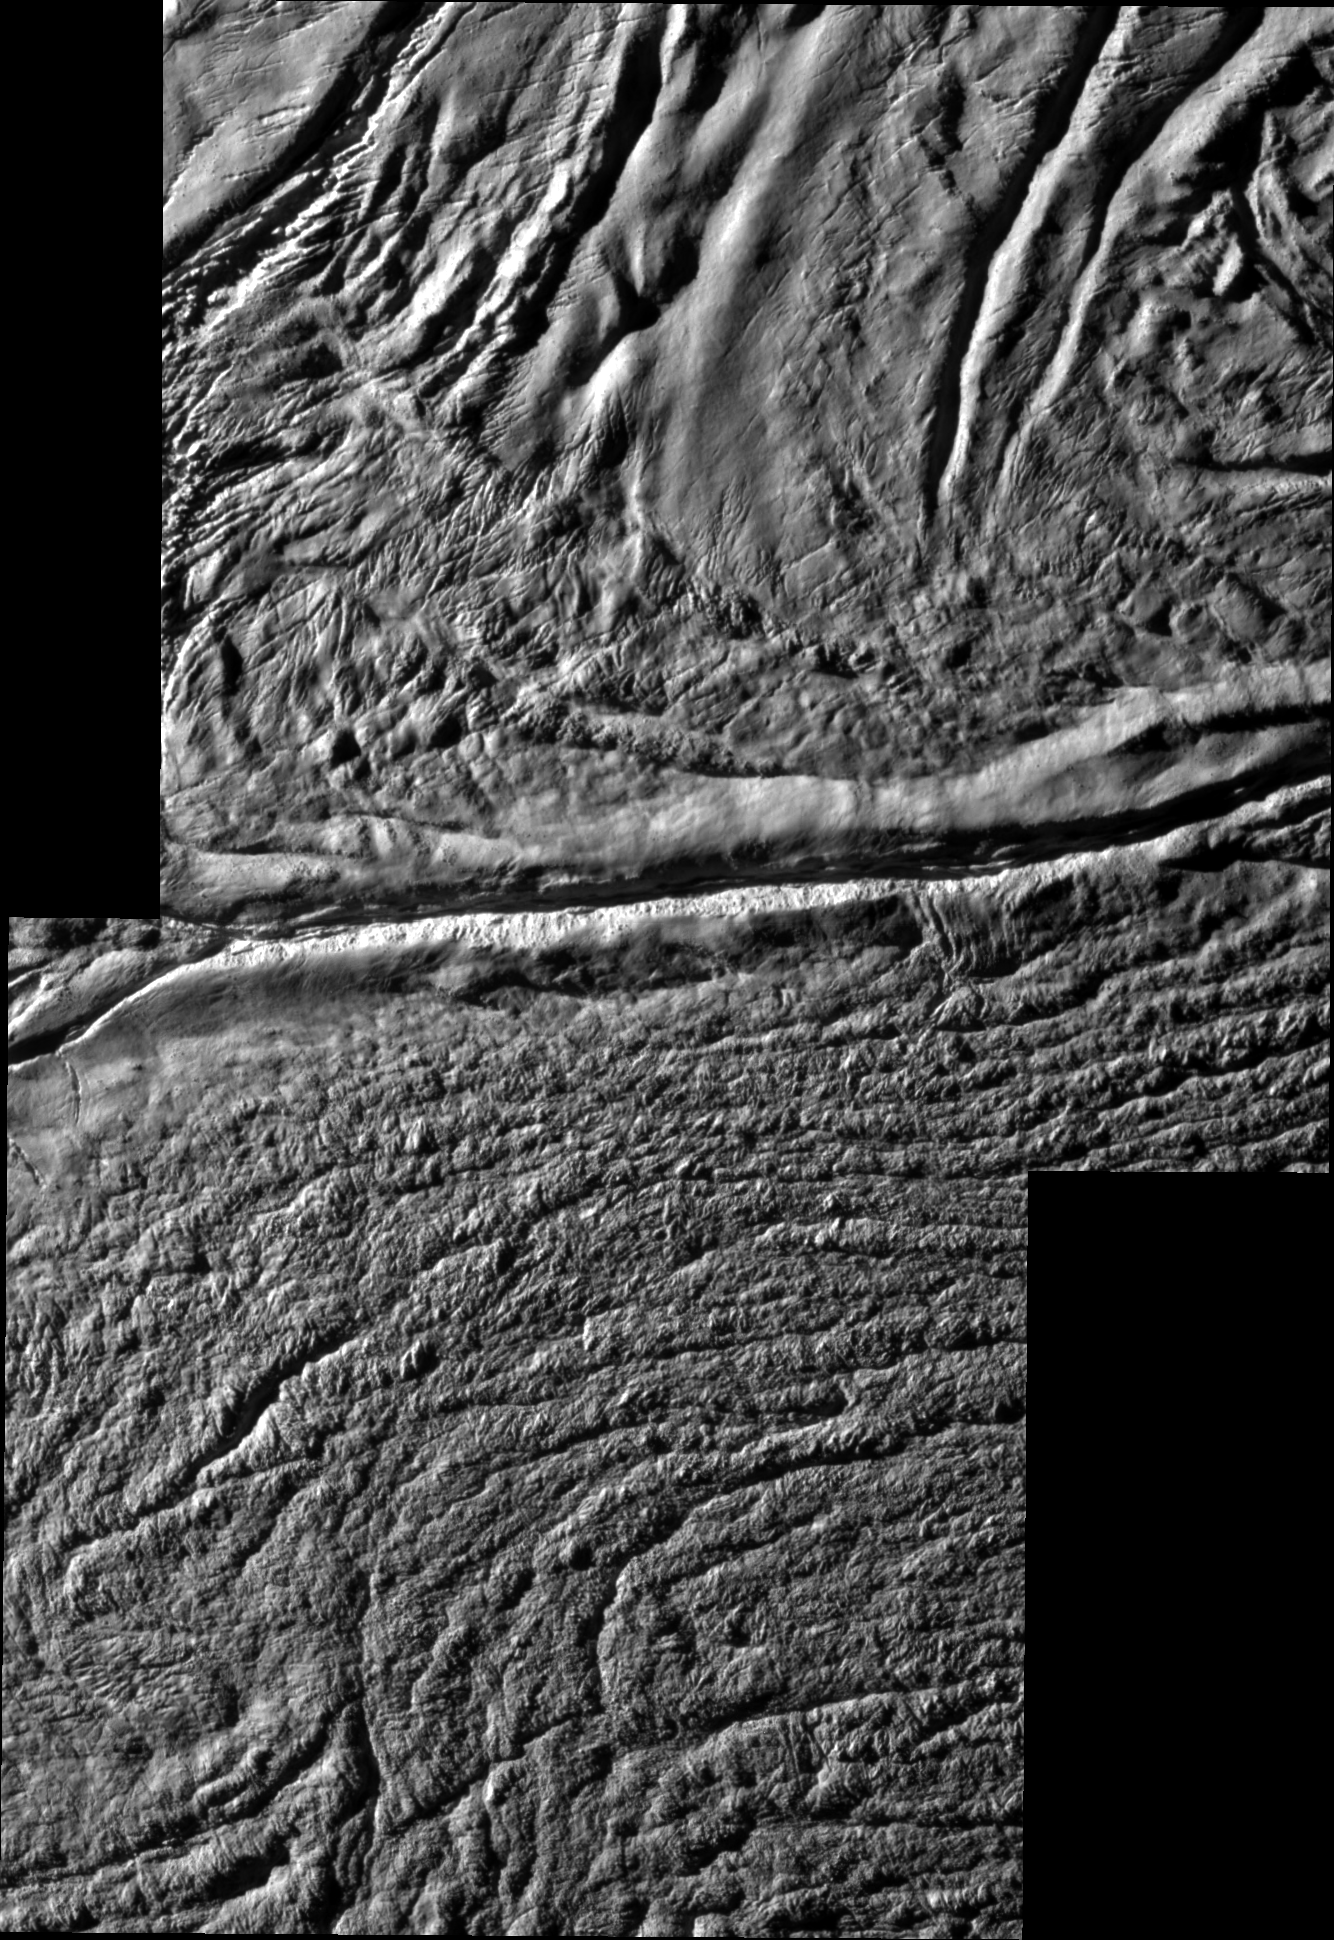

Damascus Sulcus on Enceladus

High resolution annotated version

Cassini shot past the surface of Saturn’s moon Enceladus on Aug. 11, 2008, acquiring a set of seven high-resolution images targeting known jet source locations on the moon’s “tiger stripe” fractures, or sulci. Two of those images are presented in this mosaic; the other five images are shown in PIA11114.

Features on Enceladus are named for characters and places from “The Arabian Nights,” and the four most prominent sulci are named Alexandria, Cairo, Baghdad and Damascus. Here, Damascus Sulcus runs across the center, from left to right.

One highly anticipated result of this flyby was to pinpoint previously identified source locations for the jets that blast icy particles, water vapor and trace organics into space (see PIA08385). The yellow circles on the annotated version of the mosaic indicate source locations II and III identified in PIA08385).

Scientists are using these new images to study geologic activity associated with the sulci, and effects on the surrounding terrain. This information, coupled with observations by Cassini’s other instruments, may answer the question of whether reservoirs of liquid water exist beneath the surface.

The mosaic consists of two images obtained with the clear spectral filters on Cassini’s narrow-angle camera. The view is an orthographic projection with an image scale of 24 meters (79 feet) per pixel. The area shown here is centered on 81.2 degrees south latitude, 309.9 degrees west longitude. The original images ranged in resolution from 27 to 30 meters (89 to 98 feet) per pixel and were taken at distances ranging from 4,200 to 4,742 kilometers (2,610 to 2,947 miles) from Enceladus.

The Cassini-Huygens mission is a cooperative project of NASA, the European Space Agency and the Italian Space Agency. The Jet Propulsion Laboratory, a division of the California Institute of Technology in Pasadena, manages the mission for NASA’s Science Mission Directorate, Washington, D.C. The Cassini orbiter and its two onboard cameras were designed, developed and assembled at JPL. The imaging operations center is based at the Space Science Institute in Boulder, Colo.

Credit: NASA/JPL/Space Science Institute